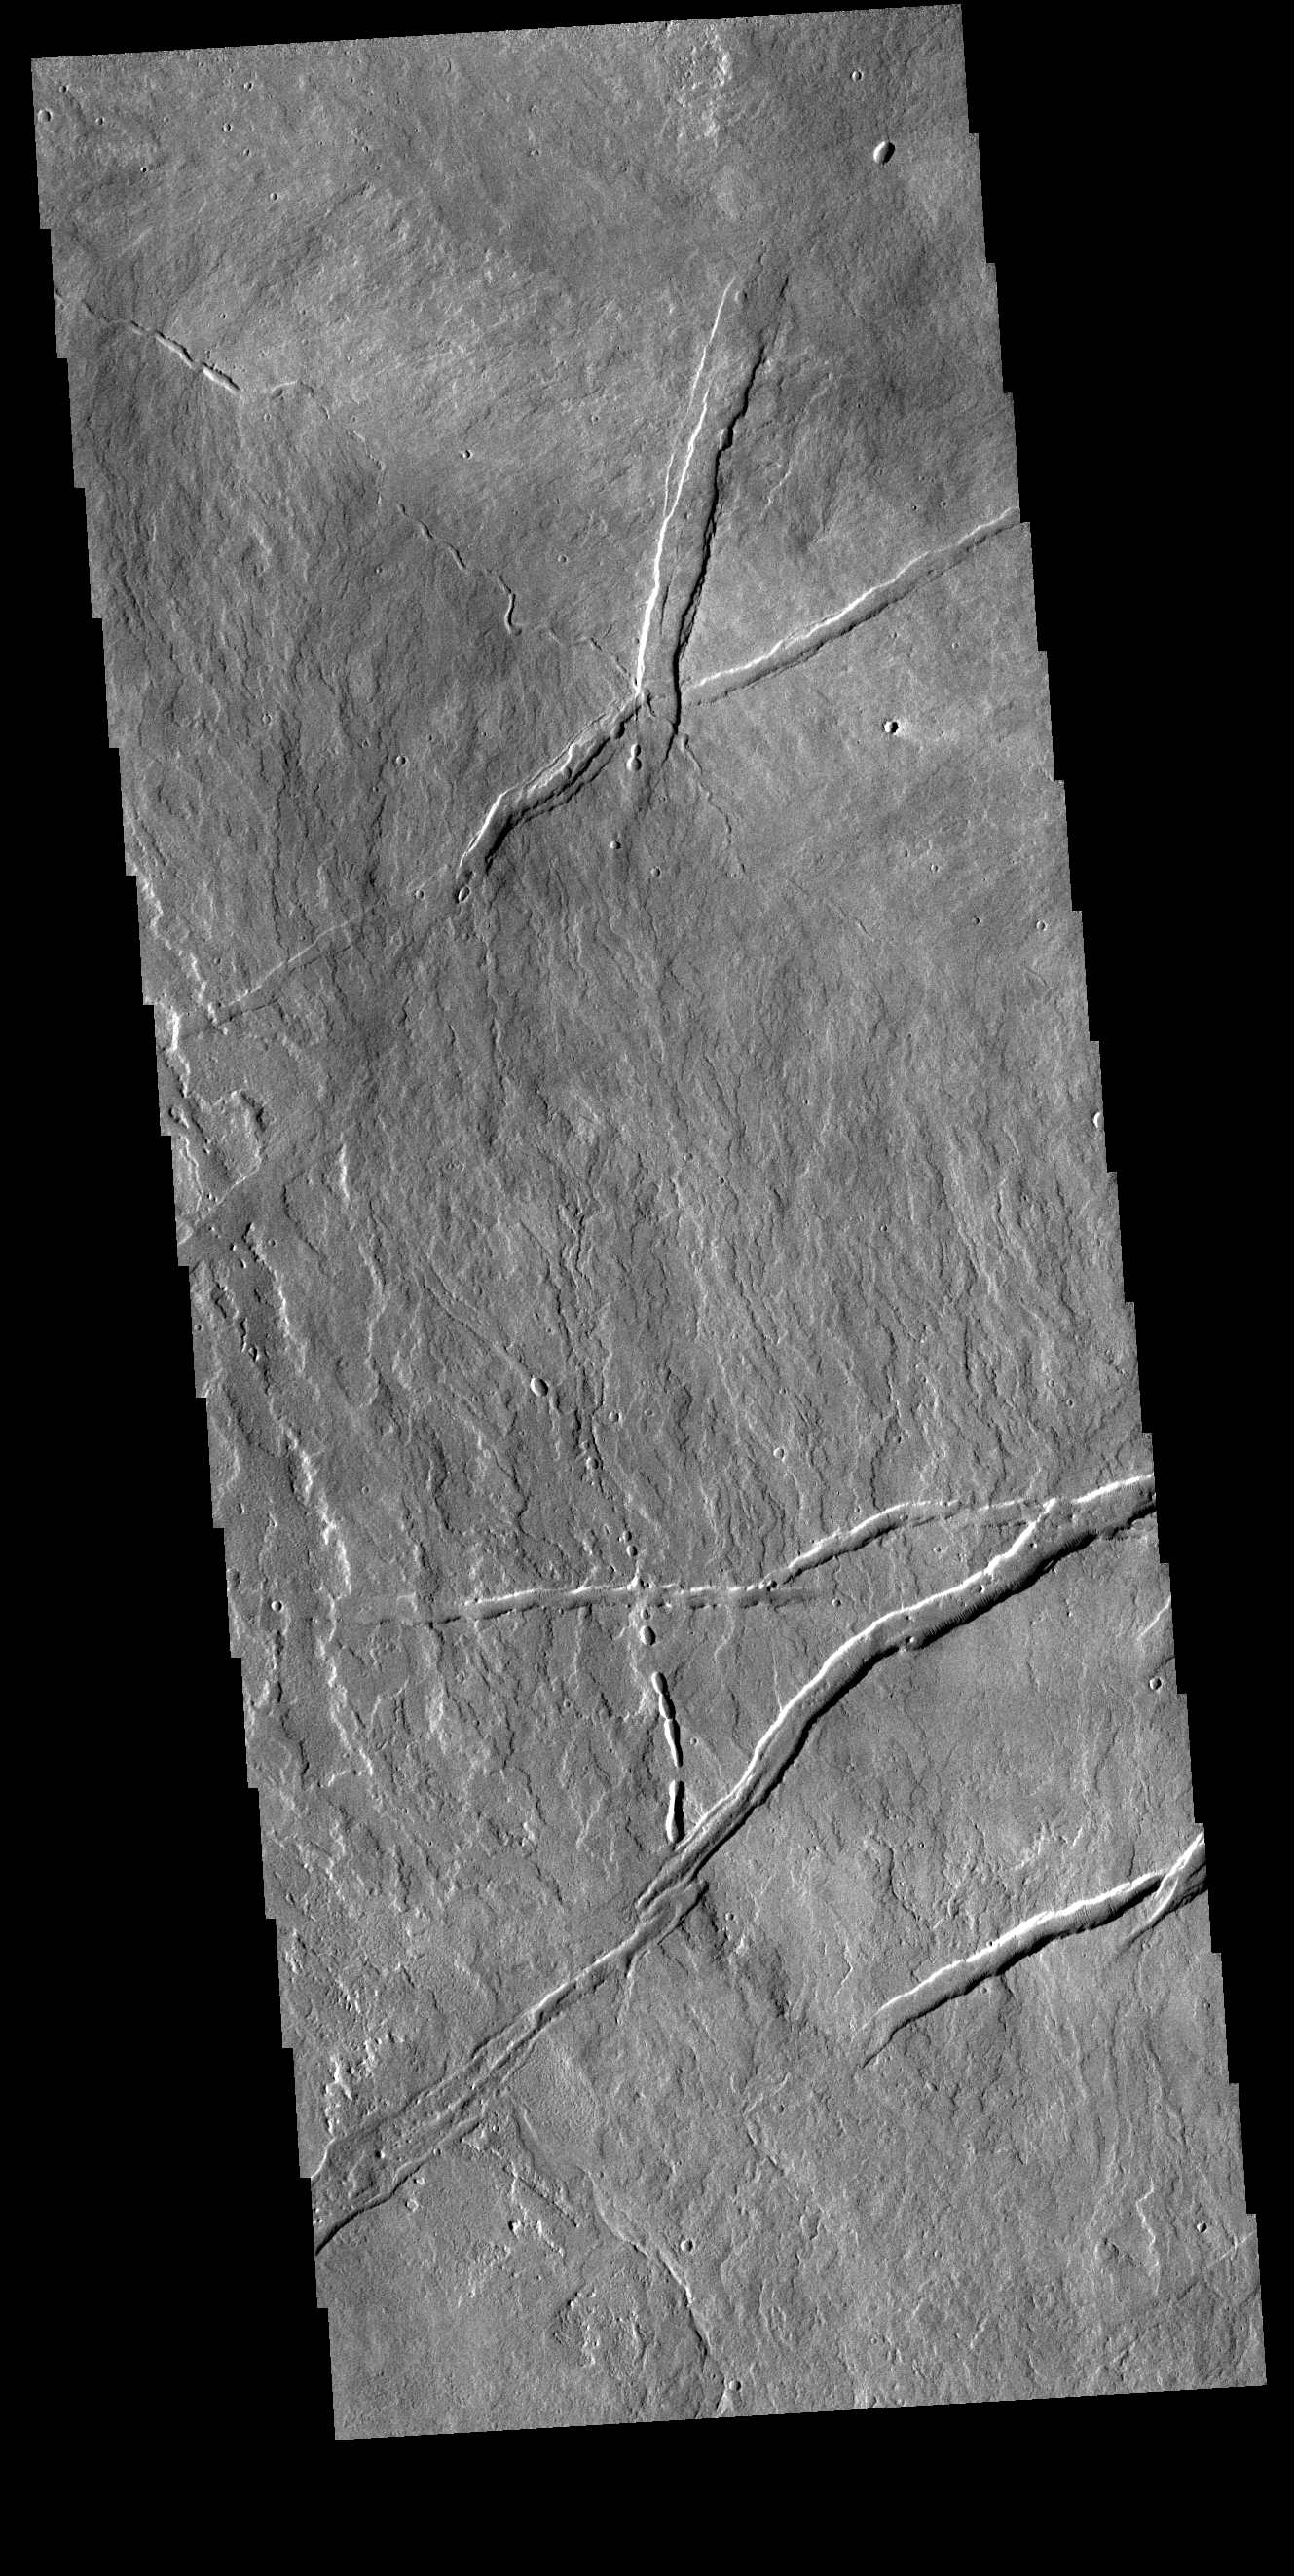

Tharsis Volcanics

Today’s VIS image is located just east of Arsia Mons. Numerous volcanic flows are visible, flowing downhill to the lower right side of the image. Several tectonic graben are present, generally trending perpendicular to the flows. A small channel feature and a discontinuous channel follow the flow trend. These features are likely lava channels and lava tube traces.

Credit: NASA/JPL-Caltech/ASU